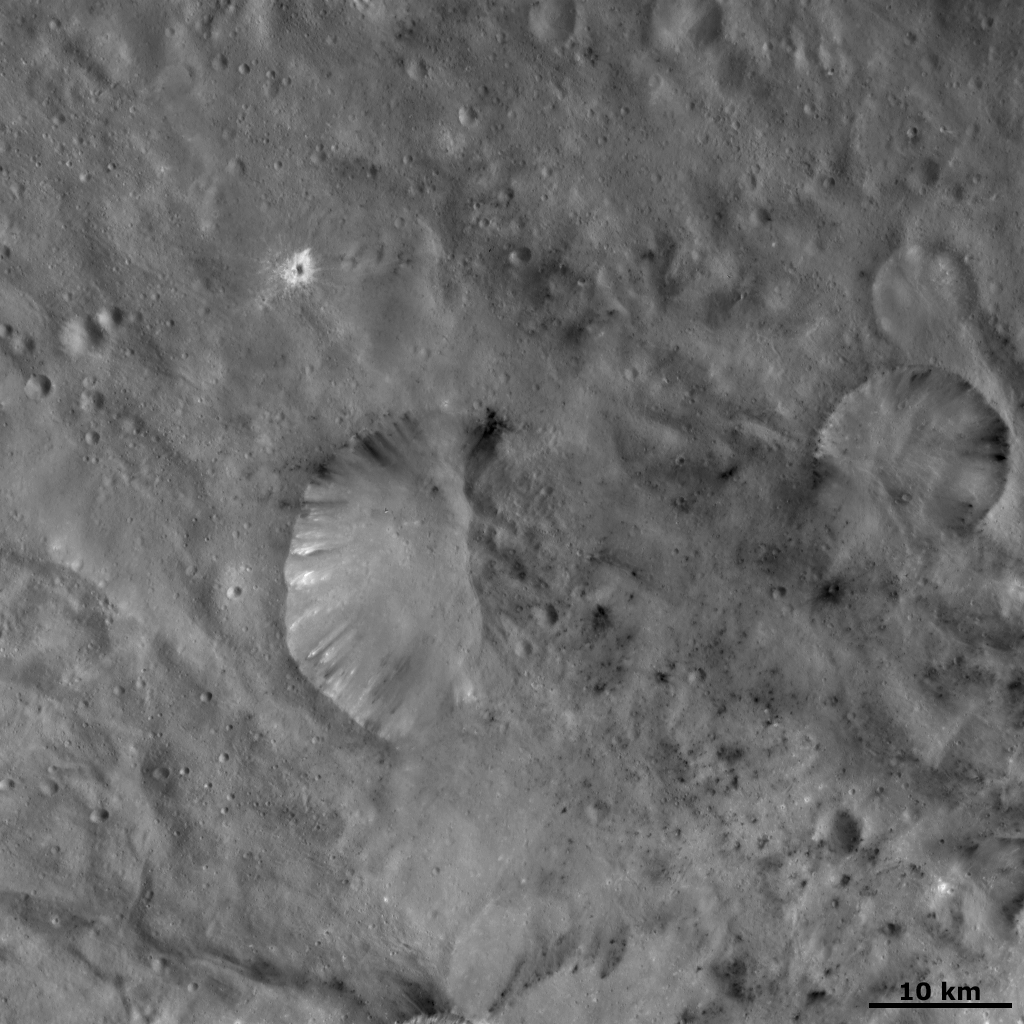

Unusual Bipolar Crater

The roughly 20-kilometer-diameter (12-mile-diameter) crater, named Helena, in the center of this image of Vesta has an interesting bipolar morphology. The left side of Helena crater has a fresh and distinctive rim. Dark and bright material crops out of this part of the rim and slumps towards the center of the crater. But, the right side of Helena crater is much less distinct and grades into the surrounding hummocky (i.e. wavy/ undulating) terrain. Another smaller crater to the right of Helena has a similar morphology, where about one third of the crater is eroded into the surrounding terrain and is much less distinct than the other two thirds. There is a small crater surrounded by bright ejecta to the top left of the Helena crater and there are patches of dark material spread across the image.

This image is located in Vesta’s Sextilia quadrangle, in Vesta’s southern hemisphere. NASA’s Dawn spacecraft obtained this image with its framing camera on Oct. 21, 2011. This image was taken through the camera’s clear filter. The distance to the surface of Vesta is 700 kilometers (435 miles) and the image has a resolution of about 70 meters (230 feet) per pixel. This image was acquired during the HAMO (high-altitude mapping orbit) phase of the mission.

The Dawn mission to Vesta and Ceres is managed by NASA’s Jet Propulsion Laboratory, a division of the California Institute of Technology in Pasadena, for NASA’s Science Mission Directorate, Washington D.C. UCLA is responsible for overall Dawn mission science. The Dawn framing cameras have been developed and built under the leadership of the Max Planck Institute for Solar System Research, Katlenburg-Lindau, Germany, with significant contributions by DLR German Aerospace Center, Institute of Planetary Research, Berlin, and in coordination with the Institute of Computer and Communication Network Engineering, Braunschweig. The Framing Camera project is funded by the Max Planck Society, DLR, and NASA/JPL.

Credit: NASA/JPL-Caltech/UCLA/MPS/DLR/IDA